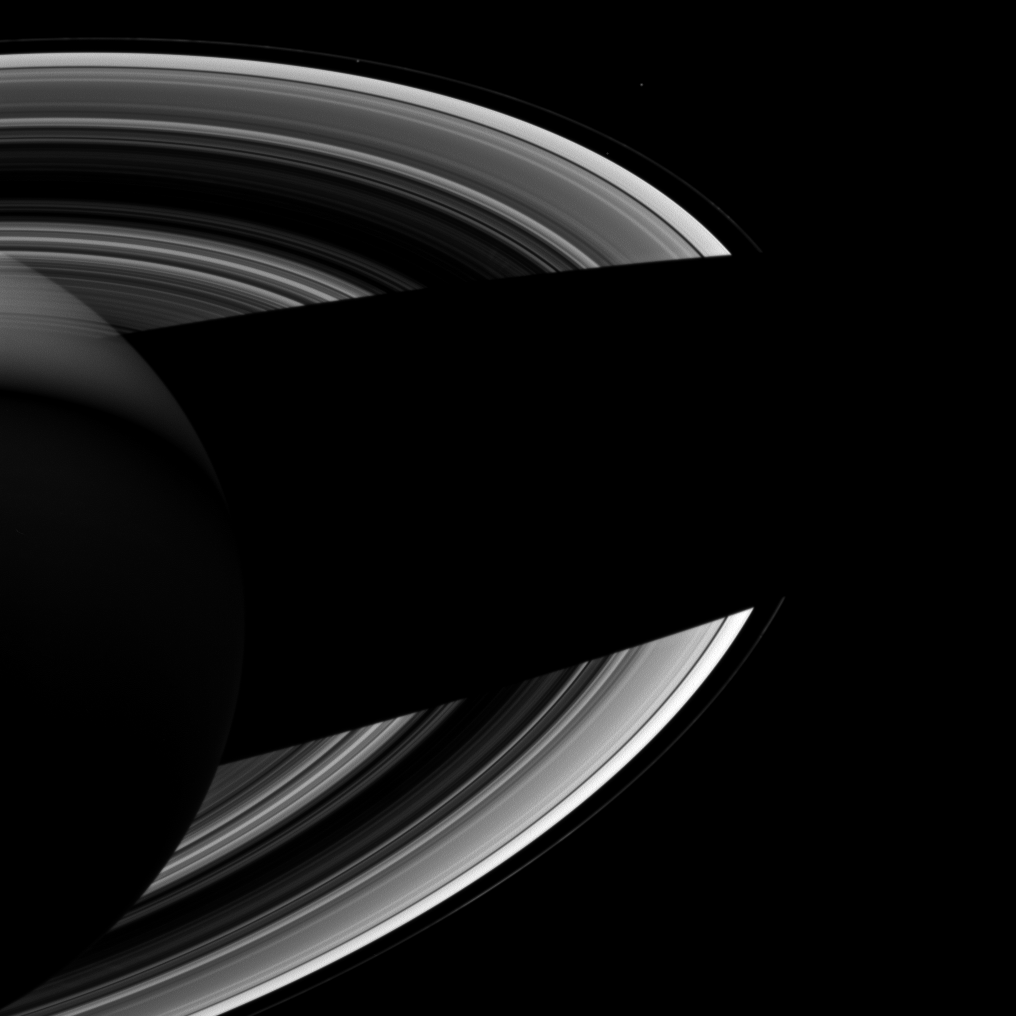

Brother Moons

Annotated Image

Saturn’s small moons Atlas, Prometheus, and Epimetheus keep each other company in this Cassini spacecraft image of the planet’s night side. It seems fitting that they should do so since in Greek mythology, their namesakes were brothers.

Prometheus (53 miles, or 86 kilometers across) is just inside the F ring in this image, while Epimetheus (70 miles, or 113 kilometers across) is farther from the rings, due right of Prometheus in this image. Atlas (19 miles, or 30 kilometers across) is between the A and F rings almost right below Epimetheus and is very faint.

This view looks toward the unilluminated side of the rings from about 30 degrees below the ringplane. The image was taken in visible light with the Cassini spacecraft wide-angle camera on Sept. 19, 2012.

The view was obtained at a distance of approximately 1.4 million miles (2.2 million kilometers) from Saturn and at a Sun-Saturn-spacecraft, or phase, angle of 96 degrees. Image scale is 80 miles (128 kilometers) per pixel. Epimetheus has been brightened by a factor of 1.5 and Atlas’ brightness has been enhanced by a factor of 3 relative to the rings and Prometheus to improve visibility.

The Cassini-Huygens mission is a cooperative project of NASA, the European Space Agency and the Italian Space Agency. The Jet Propulsion Laboratory, a division of the California Institute of Technology in Pasadena, manages the mission for NASA’s Science Mission Directorate, Washington, D.C. The Cassini orbiter and its two onboard cameras were designed, developed and assembled at JPL. The imaging operations center is based at the Space Science Institute in Boulder, Colo.

Credit: NASA/JPL-Caltech/Space Science Institute